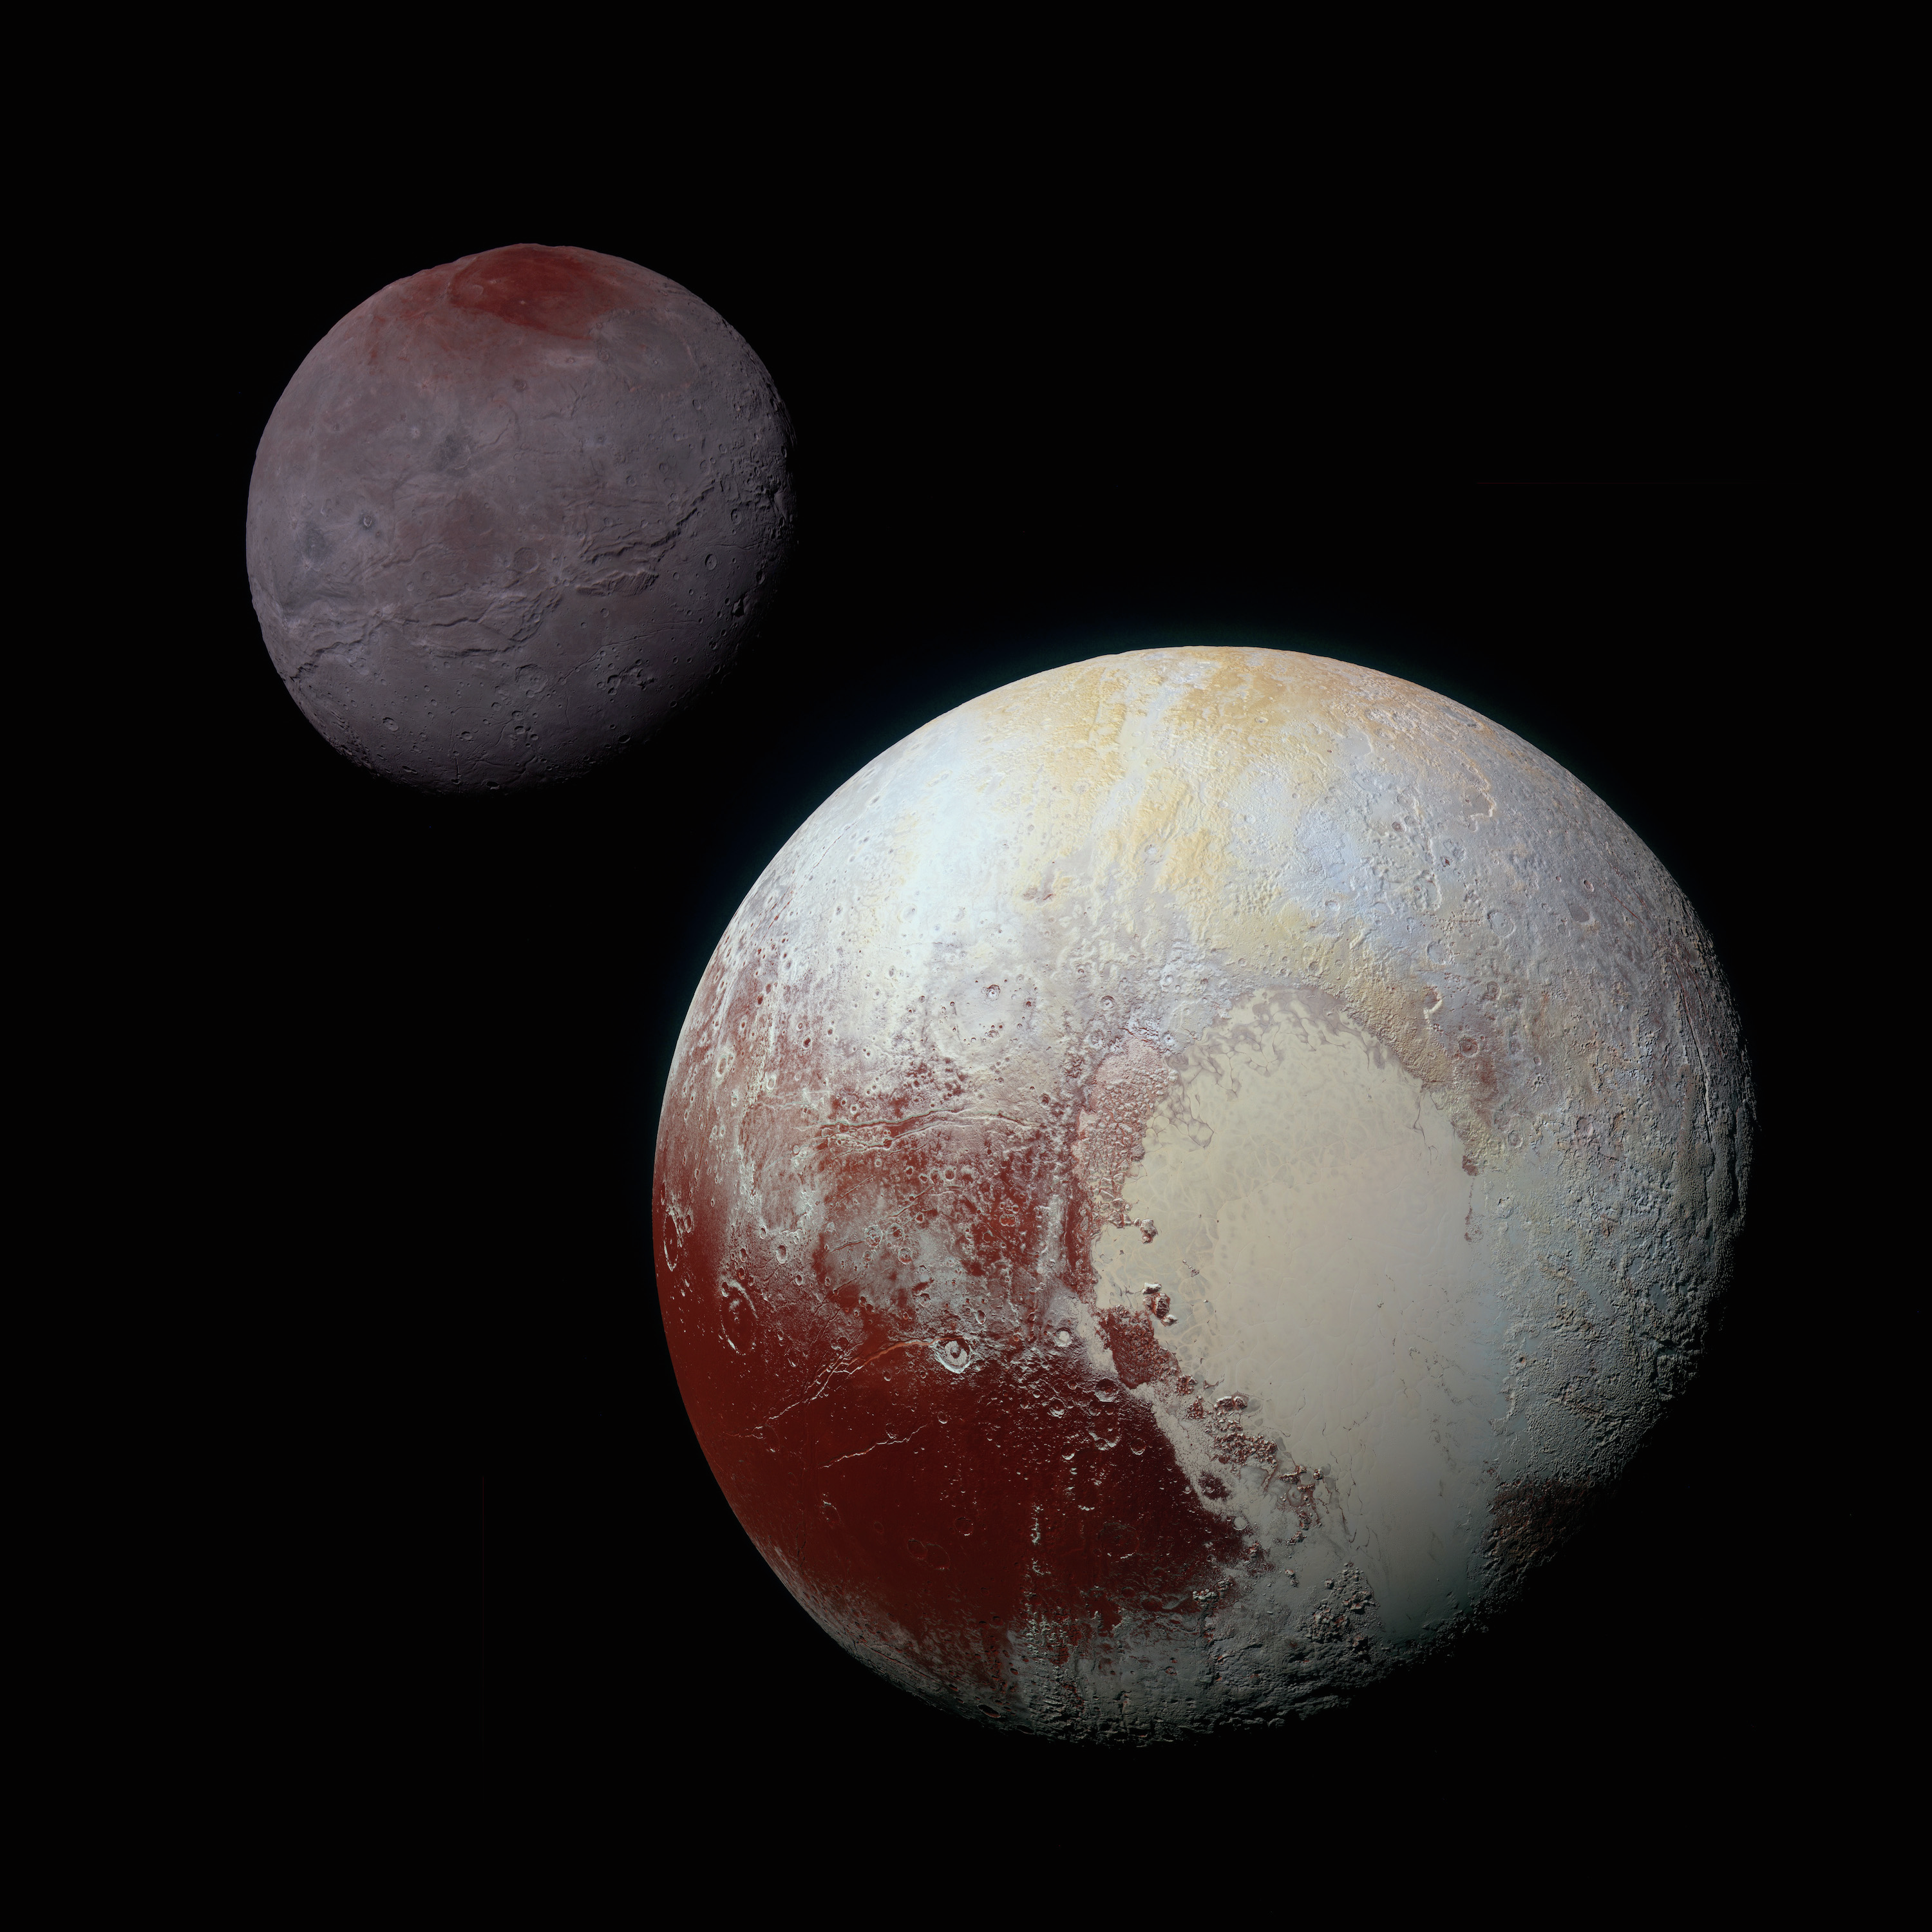

Pluto and Charon (New Horizons)

Pluto and its largest moon, Charon, are two of the most well-known residents of the Kuiper Belt. This composite of enhanced color images of Pluto (lower right) and Charon (upper left), was taken by NASA’s New Horizons spacecraft as it passed through the Pluto system on July 14, 2015. The color and brightness of both Pluto and Charon have been processed identically to allow direct comparison of their surfaces, and to highlight the similarity between Charon’s polar red terrain and Pluto’s equatorial red terrain. Pluto and Charon are shown with approximately correct relative sizes, but their true separation is not to scale.

Credit: Image: NASA, APL, SwRI